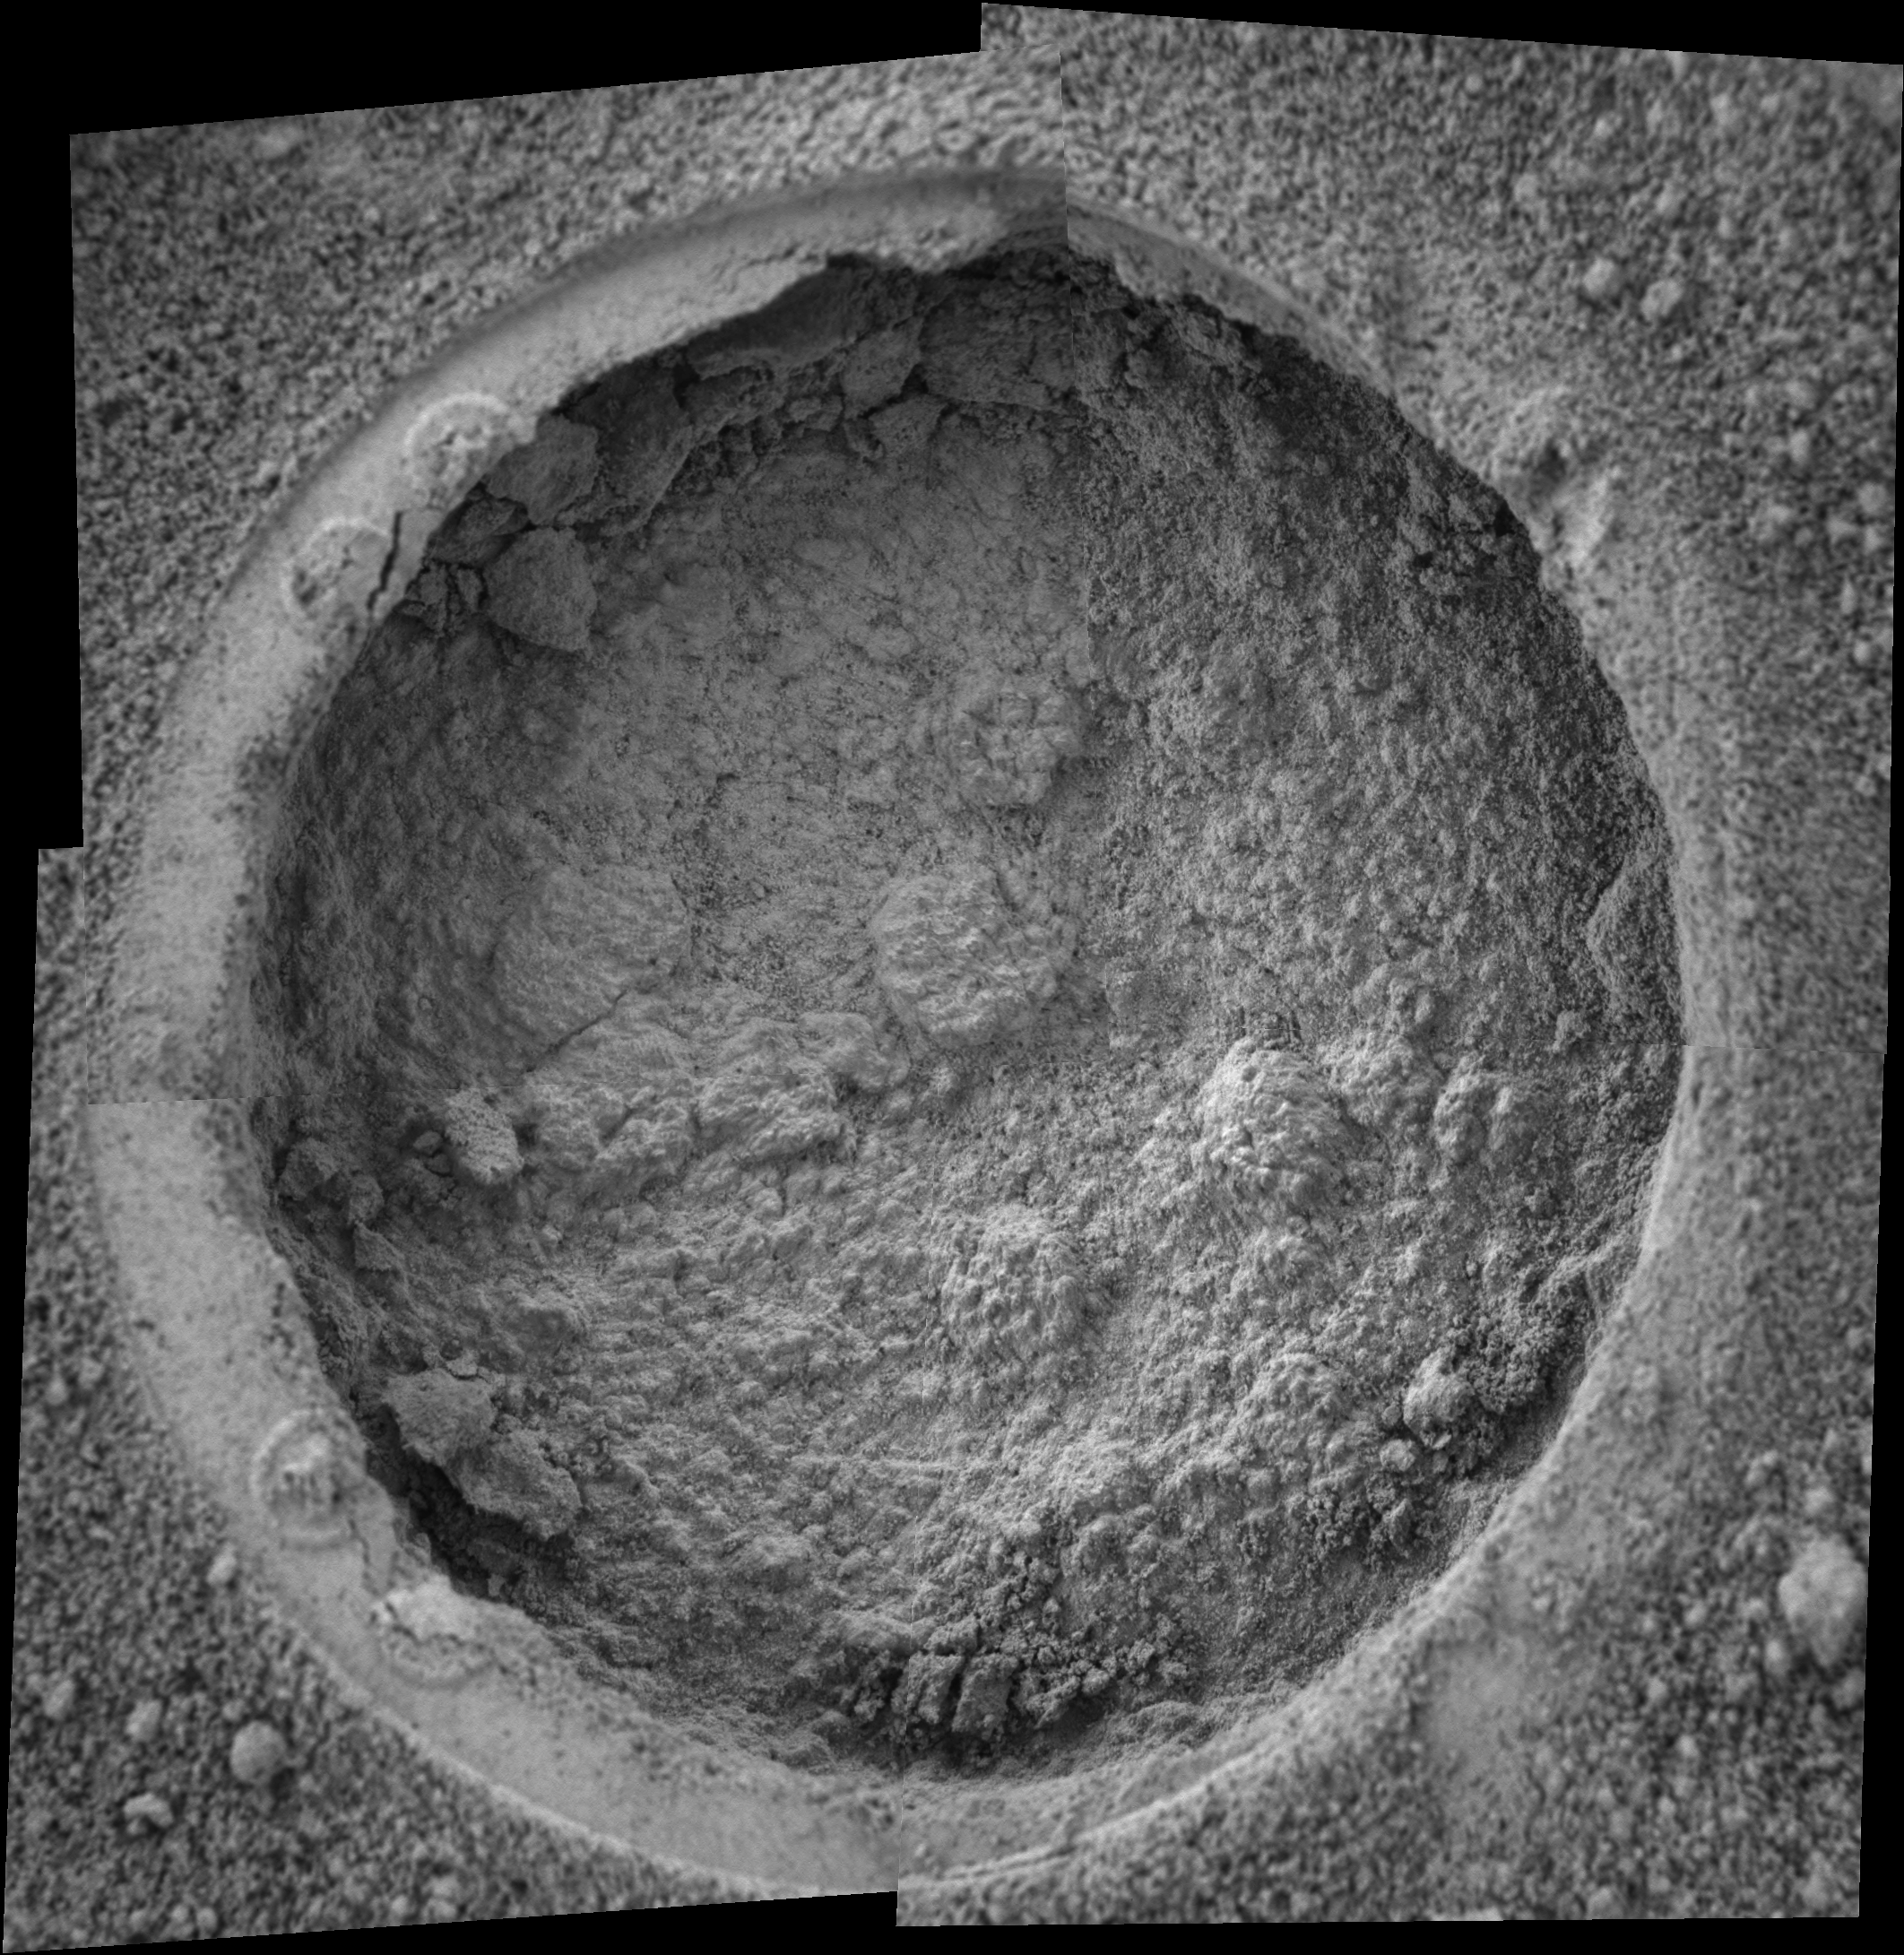

‘Campbell’ Up Close

This image taken by the Mars Exploration Rover Opportunity shows a target dubbed “Campbell” on a rock called “MacKenzie” in “Endurance Crater.” Opportunity dug a hole into the target with its rock abrasion tool, then captured this picture with its microscopic imager on sol 184 (July 30, 2004). The image mosaic is about 6 centimeters (2.4 inches) across.

Credit: NASA/JPL/Cornell/USGS